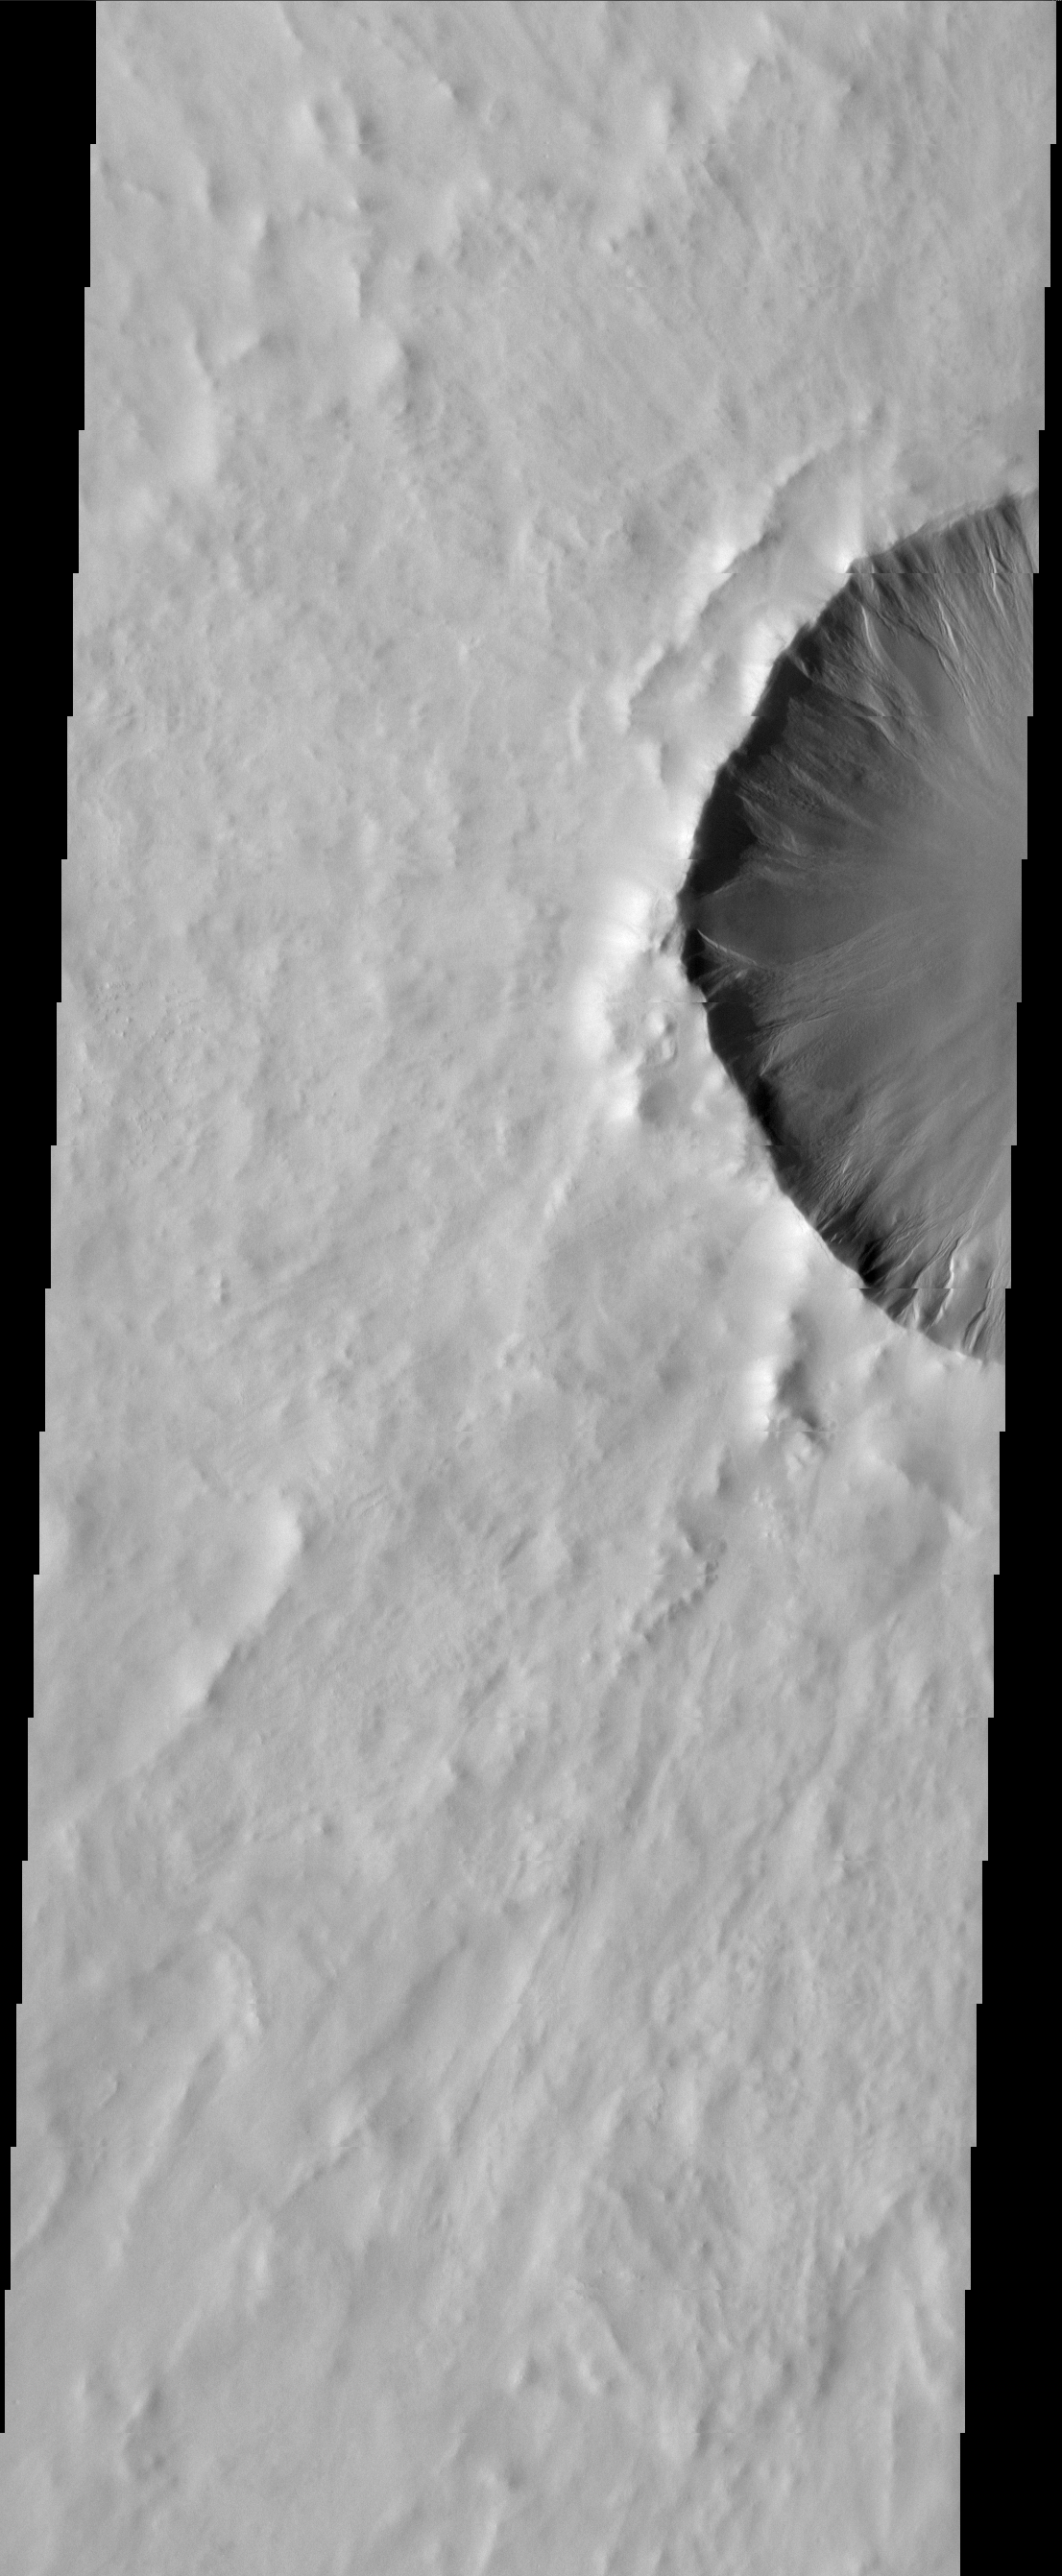

Gullied Crater

Gullies occur on the rim of this northern plains crater.

Image information: VIS instrument. Latitude 63.7N, Longitude 291.6E. 20 meter/pixel resolution.

Please see the THEMIS Data Citation Note for details on crediting THEMIS images.

Note: this THEMIS visual image has not been radiometrically nor geometrically calibrated for this preliminary release. An empirical correction has been performed to remove instrumental effects. A linear shift has been applied in the cross-track and down-track direction to approximate spacecraft and planetary motion. Fully calibrated and geometrically projected images will be released through the Planetary Data System in accordance with Project policies at a later time.

NASA’s Jet Propulsion Laboratory manages the 2001 Mars Odyssey mission for NASA’s Office of Space Science, Washington, D.C. The Thermal Emission Imaging System (THEMIS) was developed by Arizona State University, Tempe, in collaboration with Raytheon Santa Barbara Remote Sensing. The THEMIS investigation is led by Dr. Philip Christensen at Arizona State University. Lockheed Martin Astronautics, Denver, is the prime contractor for the Odyssey project, and developed and built the orbiter. Mission operations are conducted jointly from Lockheed Martin and from JPL, a division of the California Institute of Technology in Pasadena.

Credit: NASA/JPL/ASU